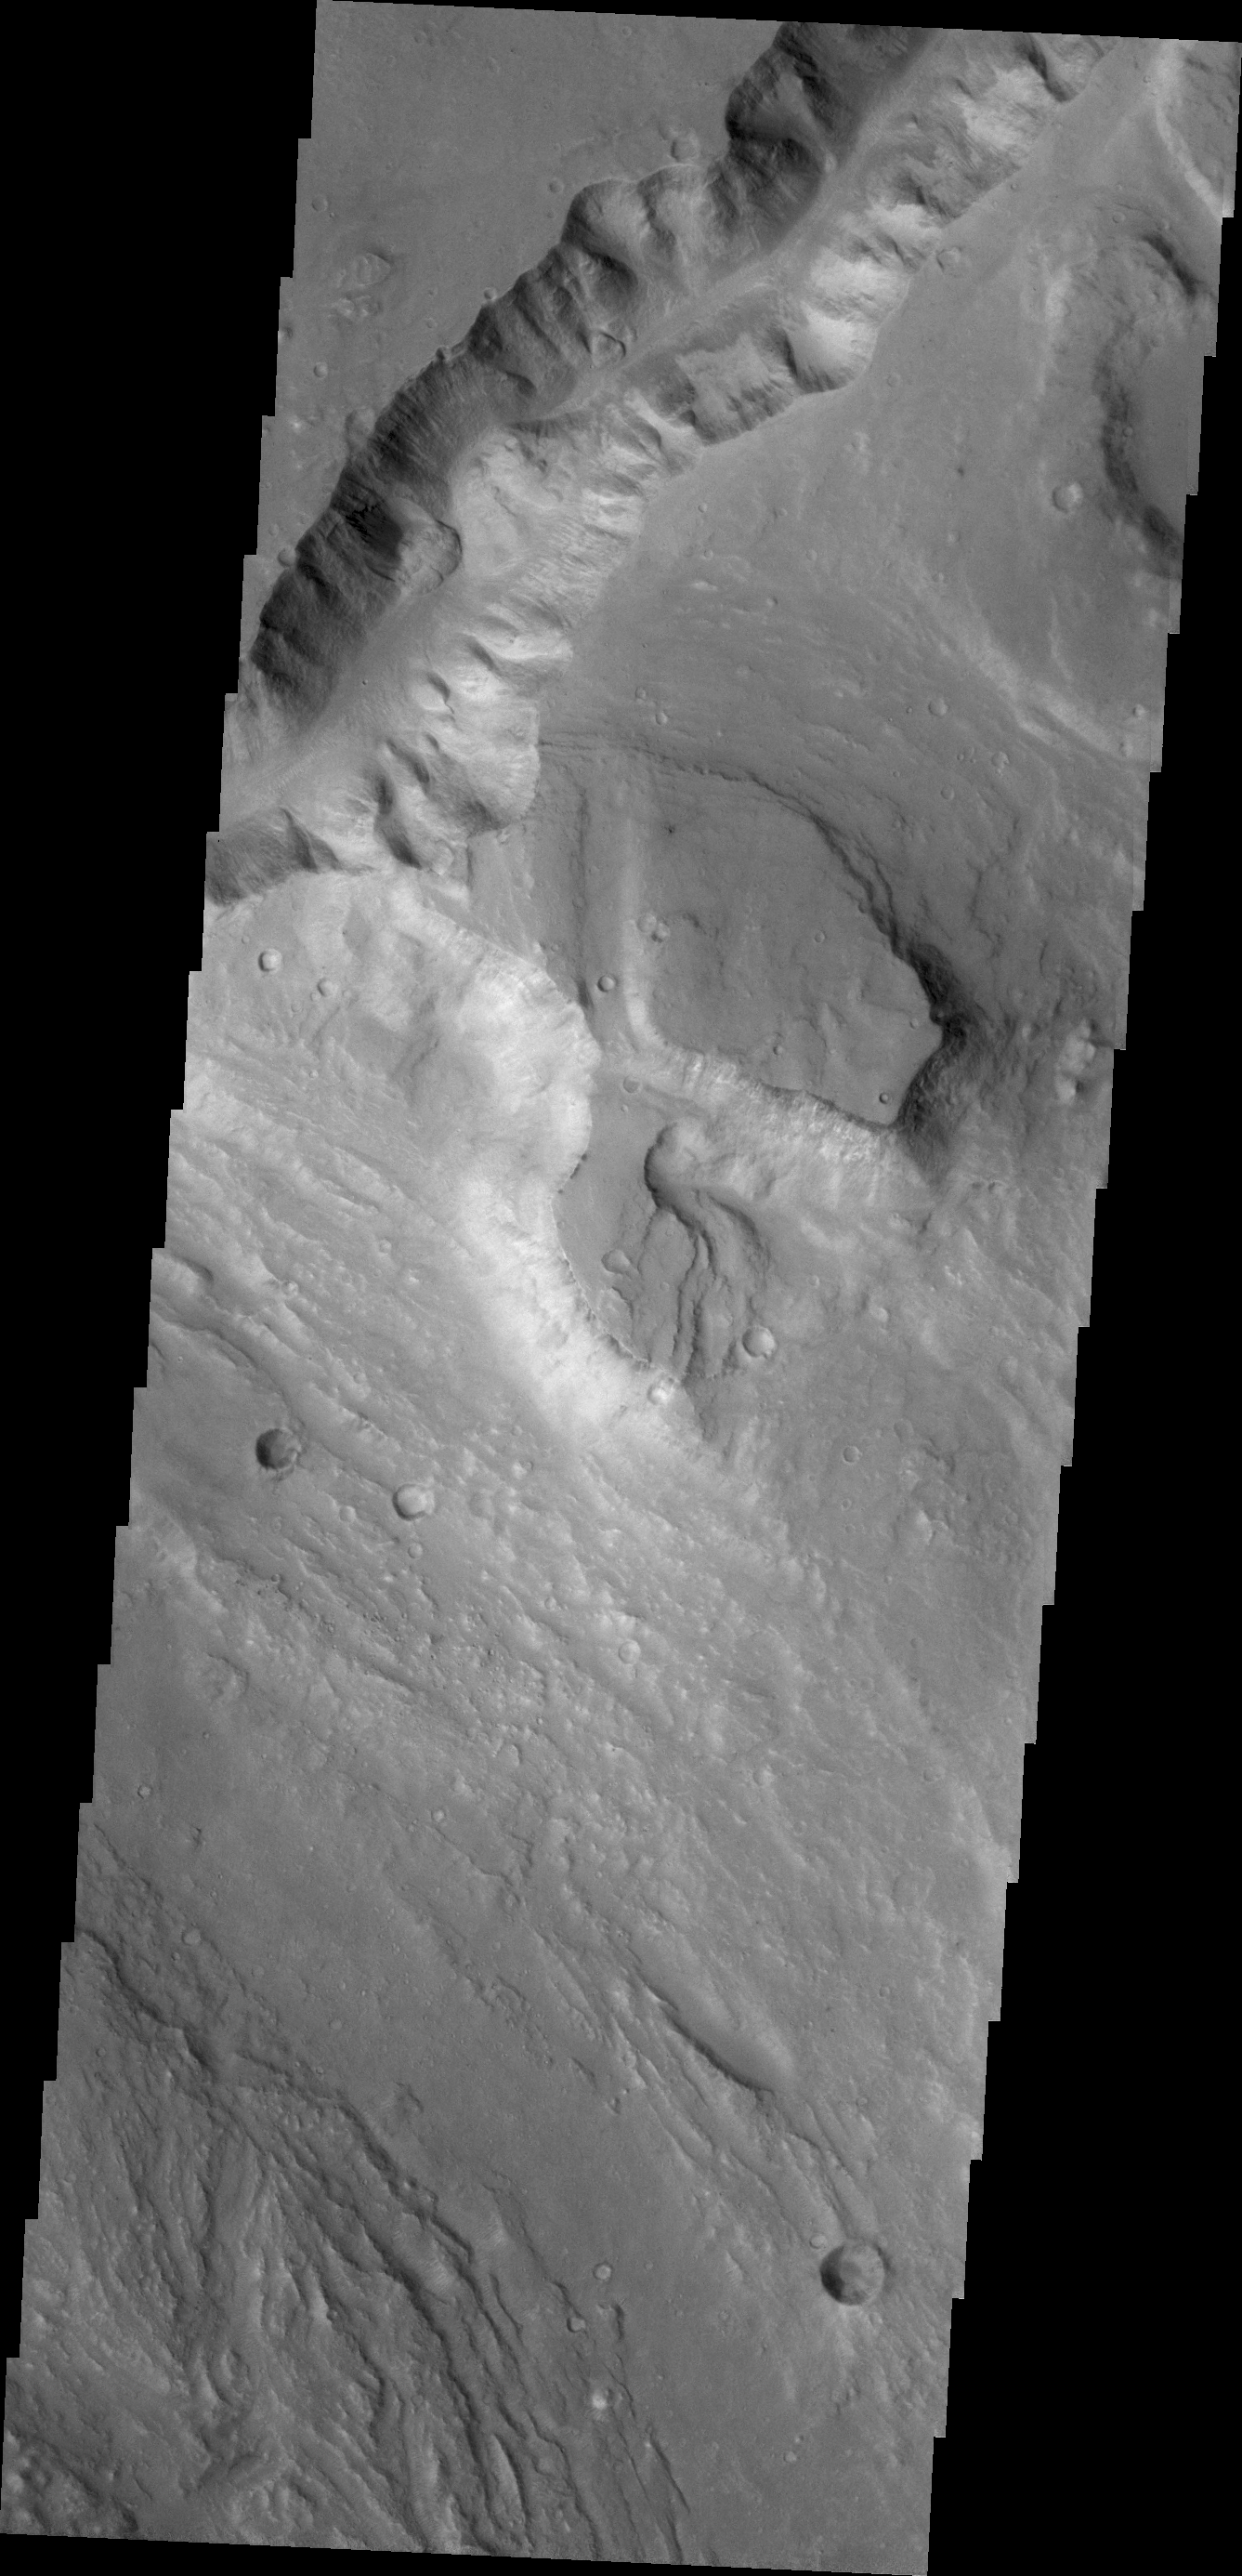

Hydaspis Chaos

The channel at the top of this image of Hydaspis Chaos is running between Galilaei Crater and the main channel on the northeastern side of the chaos.

Credit: NASA/JPL/ASU